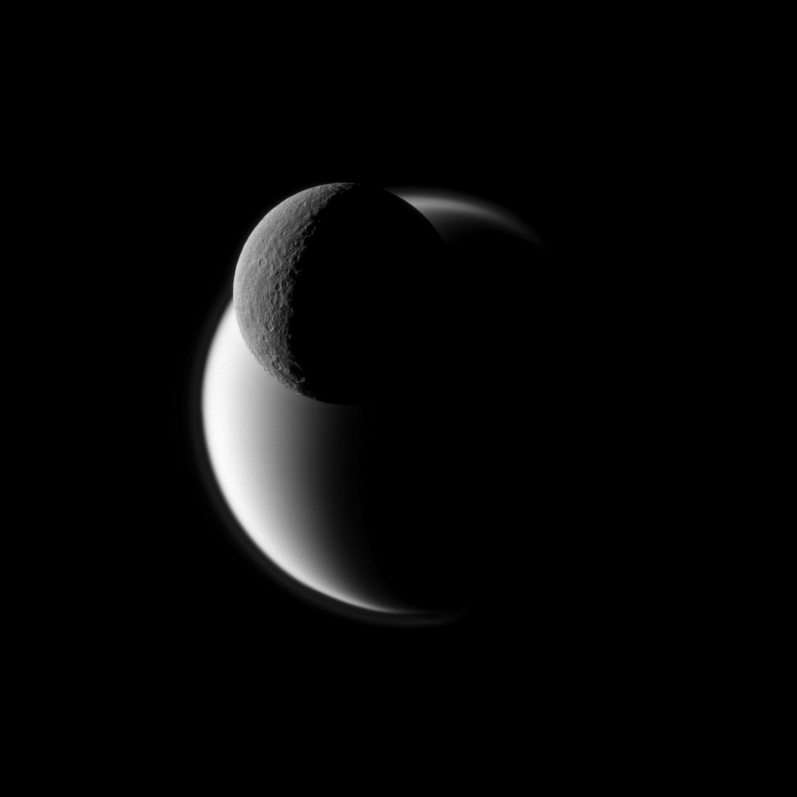

Biggest Saturnian Moons

A darkly defined Rhea passes before the fuzzy orb of Titan in this Cassini view of Saturn’s two largest moons.

Rhea is closer to the spacecraft in this view. See PIA09895 to learn more about Rhea. See PIA08137 to learn more about Titan’s atmosphere.

Lit terrain seen here is on the Saturn-facing sides of Rhea (1,528 kilometers, or 949 miles across) and Titan (5,150 kilometers, or 3,200 miles across).

The image was taken in visible blue light with the Cassini spacecraft narrow-angle camera on Nov. 19, 2009. The view was acquired at a distance of approximately 1.1 million kilometers (684,000 miles) from Rhea and at a Sun-Rhea-spacecraft, or phase, angle of 118 degrees. The view was acquired at a distance of approximately 2.3 million kilometers (1.4 million miles) from Titan and at a Sun-Titan-spacecraft, or phase, angle of 118 degrees. Image scale is 7 kilometers (4 miles) per pixel on Rhea and 14 kilometers (9 miles) on Titan.

The Cassini-Huygens mission is a cooperative project of NASA, the European Space Agency and the Italian Space Agency. The Jet Propulsion Laboratory, a division of the California Institute of Technology in Pasadena, manages the mission for NASA’s Science Mission Directorate, Washington, D.C. The Cassini orbiter and its two onboard cameras were designed, developed and assembled at JPL. The imaging operations center is based at the Space Science Institute in Boulder, Colo.

Credit: NASA/JPL/Space Science Institute